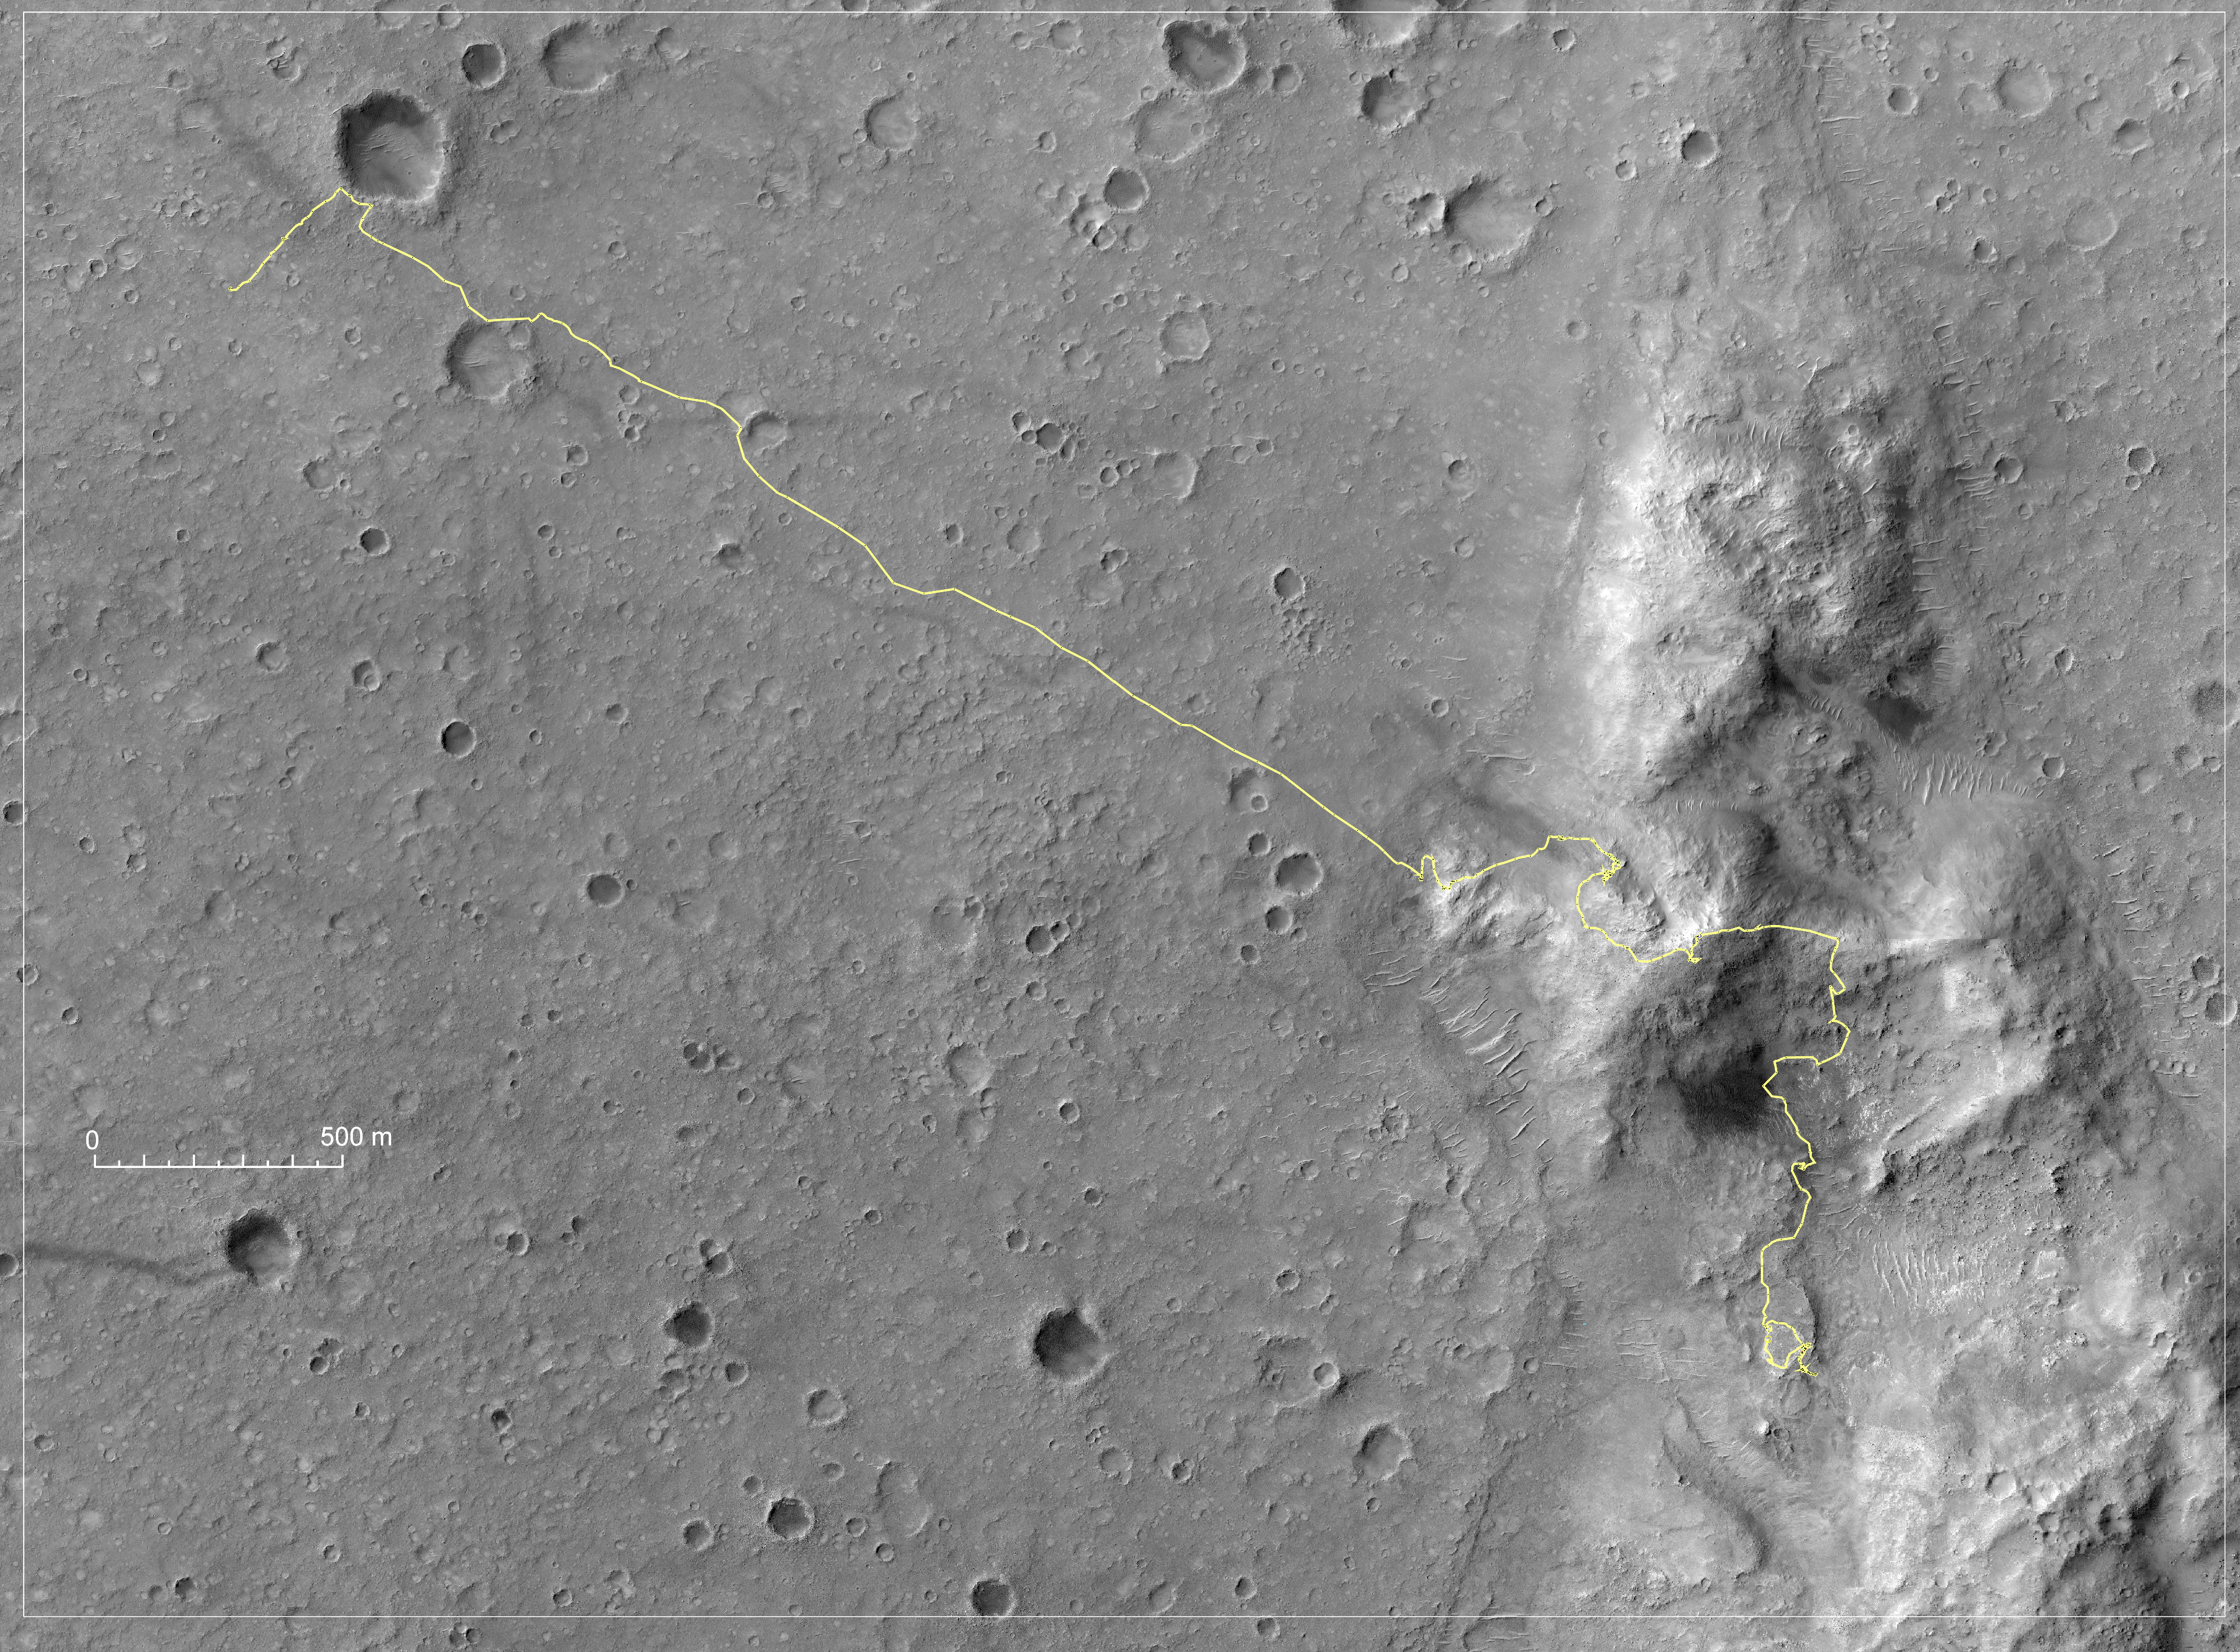

Spirit’s Traverse, Sols 1 to 1,386

Annotated Version

NASA’s Mars Exploration Rover Spirit was crossing northward on a low plateau called “Home Plate” on the 1,386th Martian day, or sol, (Nov. 26, 2007) of Spirit’s time on Mars. By that time, nearly 47 months into a mission originally planned to last three months, Spirit had driven 7,435 meters (4.62 miles). From its landing site near the northwest corner of this map, Spirit crossed a plain to reach the Columbia Hills, climbed over the summit of Husband Hill, and descended into the “Inner Basin” of the range, near the southeast corner of the map.

For this map, the yellow line indicating Spirit’s route has been overlaid onto a portion of an image taken by the High Resolution Imaging Science Experiment on NASA’s Mars Reconnaissance Orbiter on Nov. 22, 2006, That image is catalogued as PSP_001513_1655 (see also PIA01897). The scale bar on the map is 500 meters (1,640 feet) long. North is up.

Credit: NASA/JPL-Caltech/UA/Cornell/NM Museum of Natural History and Science